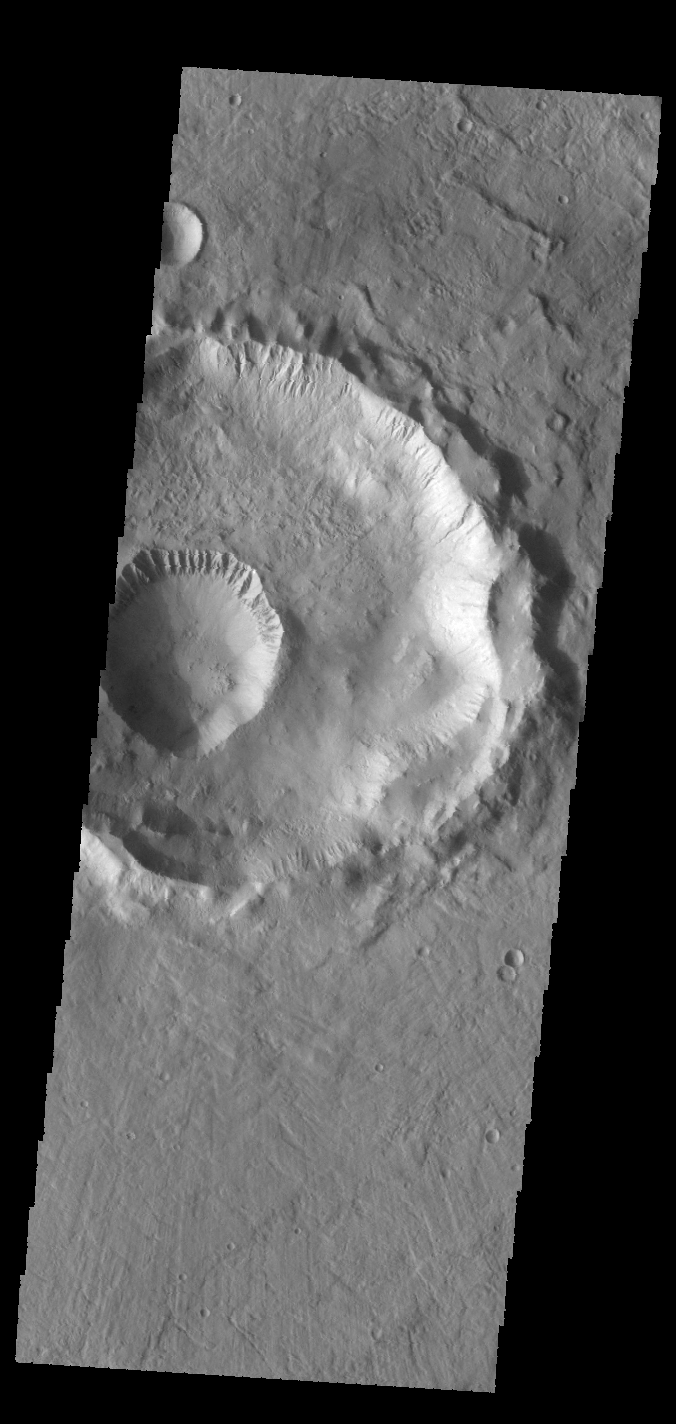

Gasa Crater

This VIS image shows Gasa Crater, a small crater within a larger crater.

Credit: NASA/JPL-Caltech/ASU